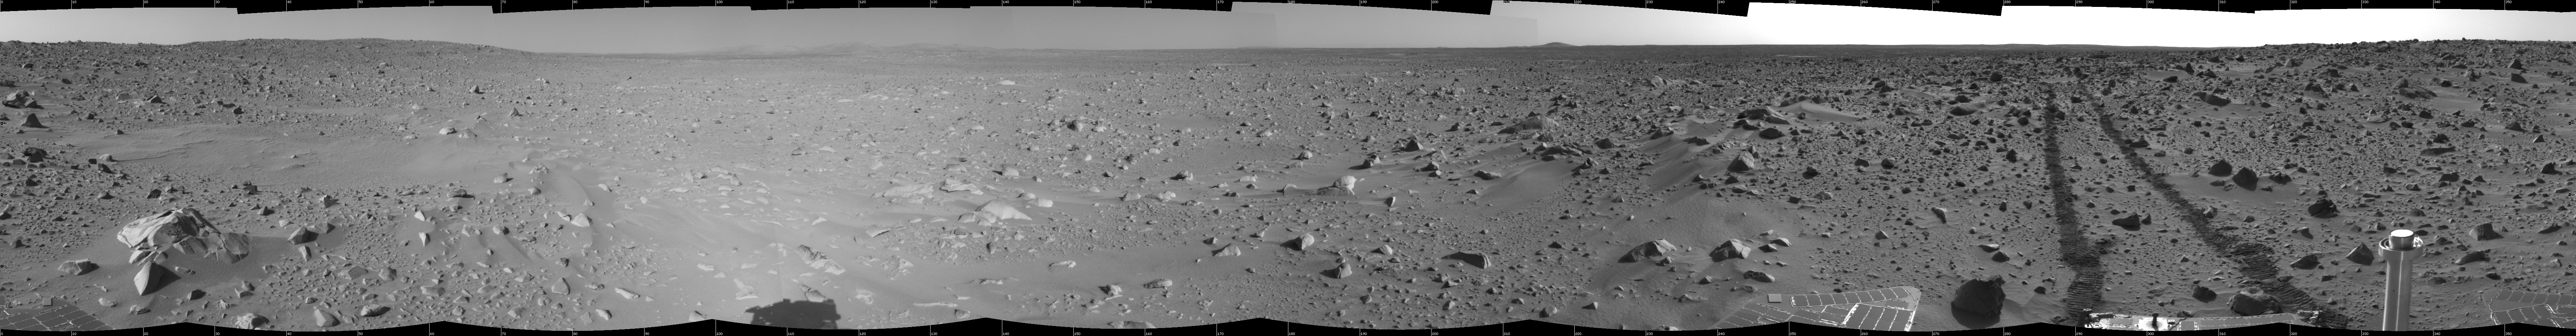

Spirit’s View on Sol 93 (cylindrical)

This cylindrical-projection mosaic was created from navigation camera images that NASA’s Mars Exploration Rover Spirit acquired on sol 93 (April 7, 2004). It reveals the martian view from Spirit’s position during the four-sol flight software update that began on sol 94.

Credit: NASA/JPL